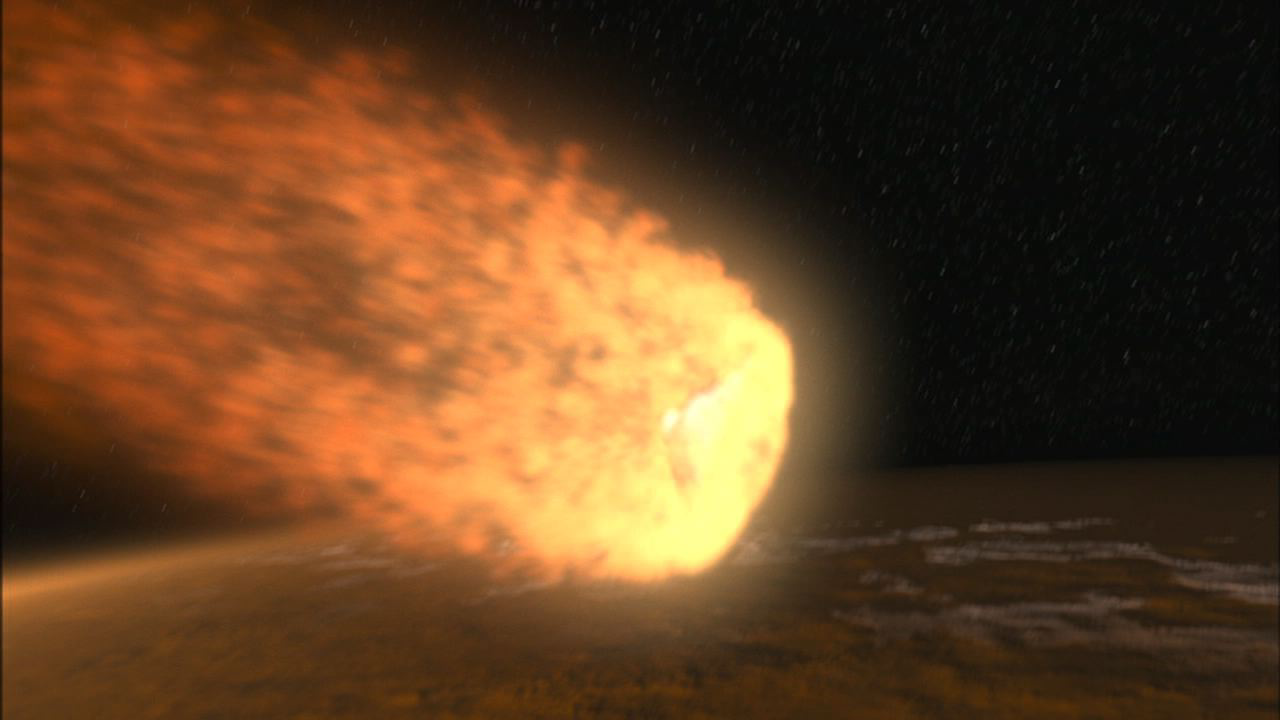

Hypersonic Entry

NASA’s Phoenix Mars Lander will enter the Martian atmosphere at hypersonic speeds. Friction will heat the forward-facing surface of the heat shield to a peak of about 1,420 degrees Celsius (2,600 degrees Fahrenheit) at an altitude of 41 kilometers (25.5 miles).

This illustration is part of the animation featured above.

The Phoenix Mission is led by the University of Arizona, Tucson, on behalf of NASA. Project management of the mission is by NASA’s Jet Propulsion Laboratory, Pasadena, Calif. Spacecraft development is by Lockheed Martin Space Systems, Denver.

Photojournal Note: As planned, the Phoenix lander, which landed May 25, 2008 23:53 UTC, ended communications in November 2008, about six months after landing, when its solar panels ceased operating in the dark Martian winter.

Credit: NASA/JPL-Caltech/University of Arizona